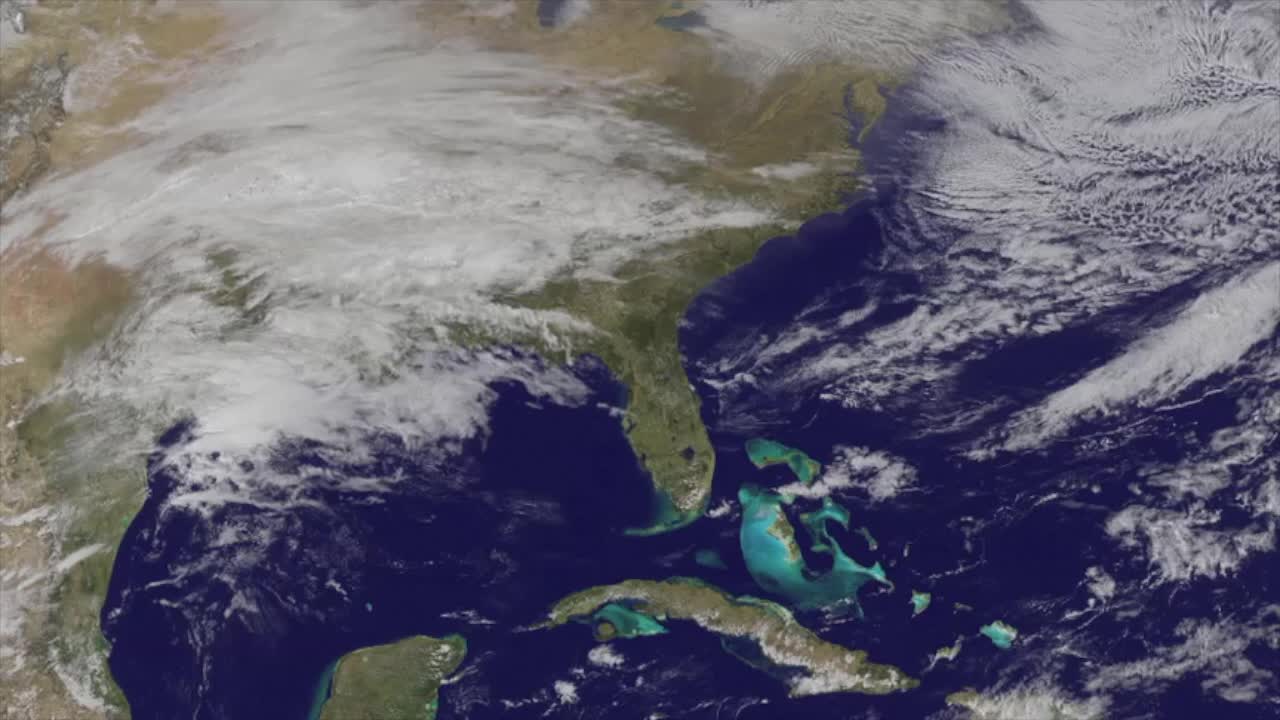

Satellites see major winter storm marching toward the U.S. East Coast

NASA and NOAA satellites are providing various views of the major winter storm marching toward the U.S. East coast on March 13. The storm is forecast to merge with another system and is expected to bring large snowfall totals from the Mid-Atlantic to New England. NASA's Aqua satellite gathered infrared data from the storm system and the area ahead of the storm for cloud and ground temperatures. NOAA's GOES-East satellite provided visible and infrared imagery that showed the extent and the movement of the system. Forecasters at the National Weather Service's Weather Prediction Center (WPC) noted that the low pressure system crossing the Midwest states and Ohio Valley is expected to merge with another low off the southeast U.S. coast. WPC stated "This will allow for a strong nor'easter to develop near the coast and cause a late-season snowstorm from the central Appalachians to New England, including many of the big cities in the Northeast U.S."

Credit: NASA/NOAA GOES Project